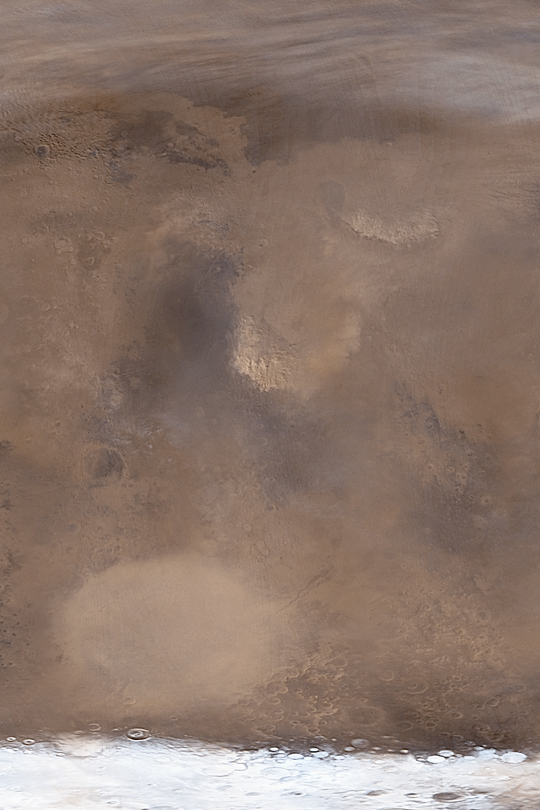

Time for Dust Storms

MGS MOC Release No. MOC2-414, 7 July 2003

This is the dusty time of year for Mars. The Mars Global Surveyor (MGS) Mars Orbiter Camera (MOC) team has been anticipating for months that late June through July 2003 will be a time of large dust storms and considerable haze. As June turned to July, several large dust storms began popping up. Two examples are shown here in this mosaic of MOC daily global images from June 29, 2003. Near the center of this picture is a large dust storm engulfing southern Isidis Planitia. Toward the upper right (northeast) of the Isidis storm is another event in northern Elysium Planitia.

This view of a portion of Mars is illuminated by sunlight from the left. This is a simple cylindrical map projection, north is up. The large dark feature just left of center is Syrtis Major; the bright oval toward the bottom left is the giant Hellas impact basin, which is more than 2,000 km (more than 1200 miles) across. The white area at the bottom of the picture is the south polar seasonal frost cap, made up mostly of carbon dioxide. The wispy features at the top of the image are clouds over the martian northern plains.

Credit: NASA/JPL/Malin Space Science Systems